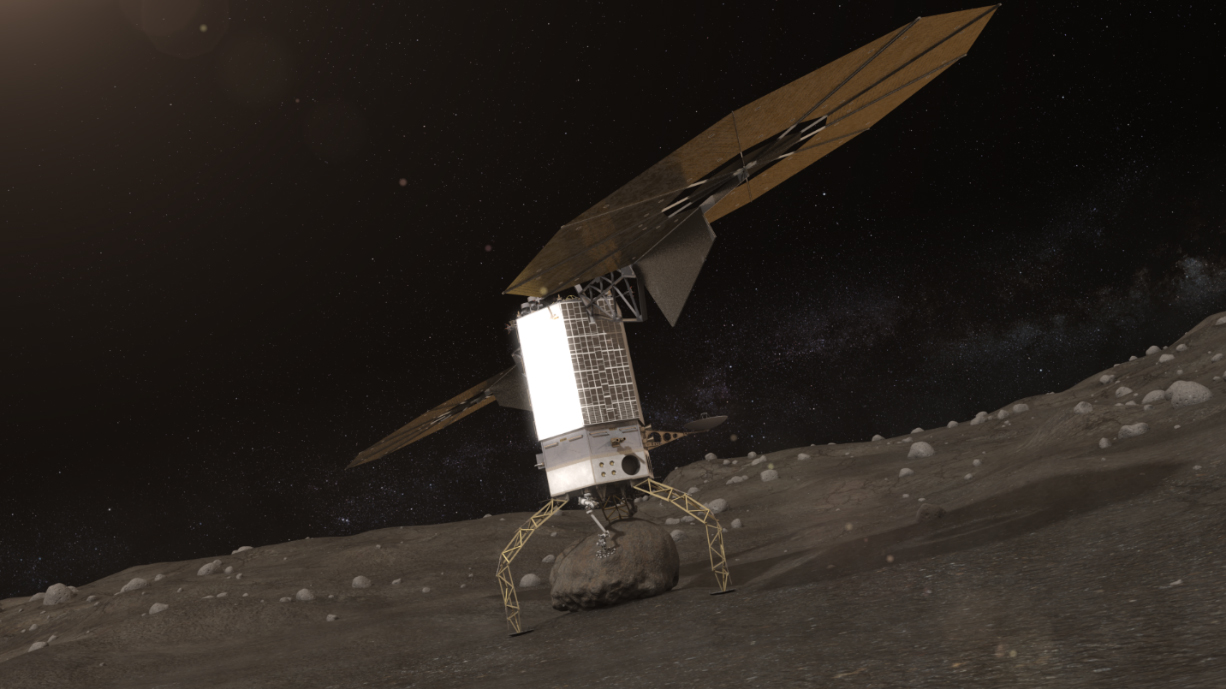

NASA’s Asteroid Redirect Robotic Mission (Artist Concept)

Artists concept of NASA’s Asteroid Redirect Robotic (ARM) Mission capturing an asteroid boulder before redirecting it to a astronaut-accessible orbit around Earth’s moon.

Credit: NASA